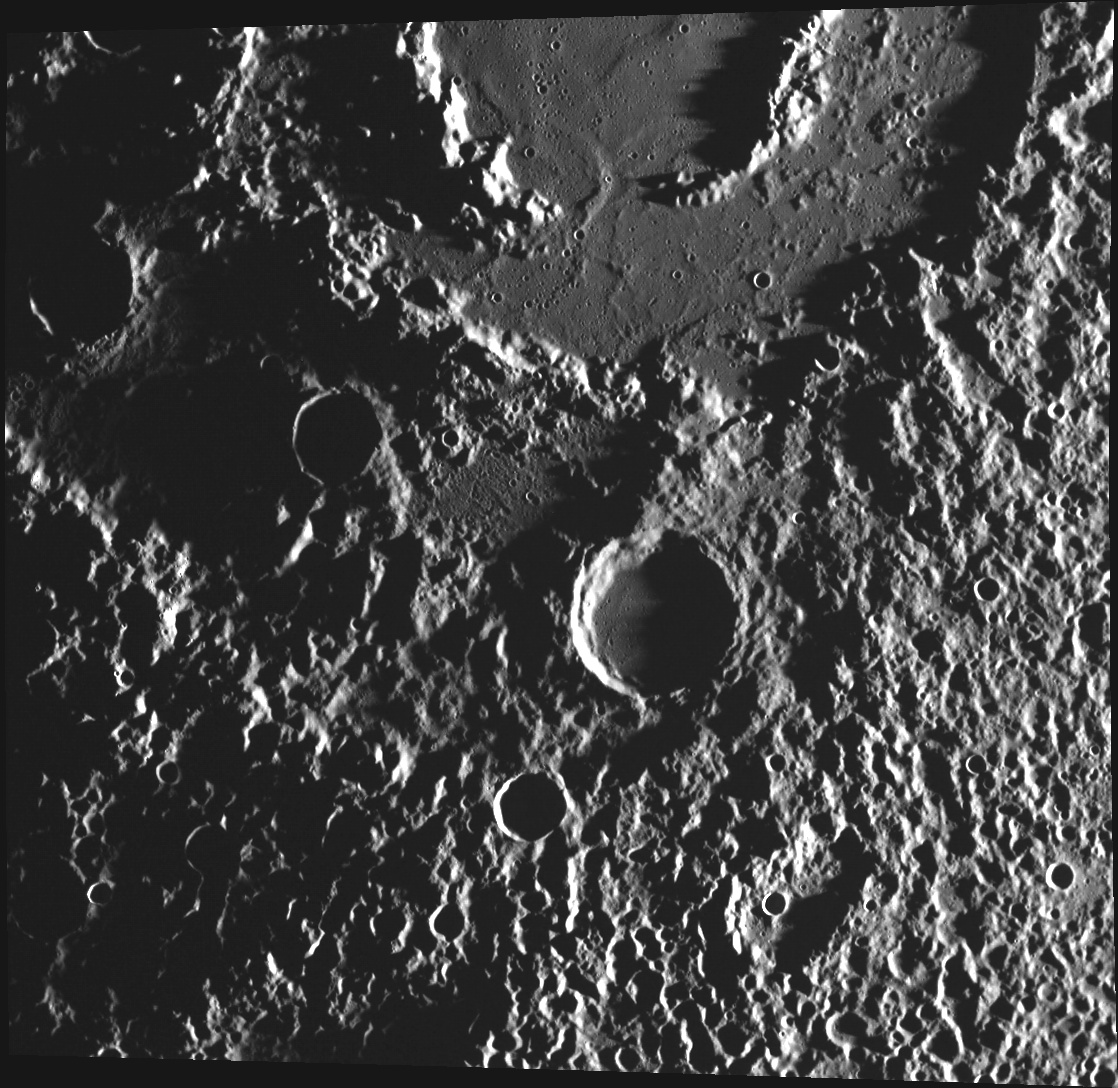

A Visit with Vivaldi

This image, taken with the Wide Angle Camera (WAC), shows the southern portion of Vivaldi basin and its continuous ejecta blanket. Named for the Italian Baroque composer Antonio Lucia Vivaldi, Vivaldi is a double-ring basin, a structure that can form when a large meteoroid impacts a rocky planet. The smooth floor may be the result of volcanic eruptions that partially flooded the basin some time after impact. The texture of the ejecta blanket is emphasized by the low-angle illumination. The crater chains surrounding Vivaldi were created by material thrown out of the basin target site during impact that then fell back onto the surface.

This image was acquired as part of MDIS’s high-incidence-angle base map. The high-incidence-angle base map is a major mapping activity in MESSENGER’s extended mission and complements the surface morphology base map of MESSENGER’s primary mission that was acquired under generally more moderate incidence angles. High incidence angles, achieved when the Sun is near the horizon, result in long shadows that accentuate the small-scale topography of geologic features. The high-incidence-angle base map is being acquired with an average resolution of 200 meters/pixel.

Date acquired: August 26, 2012
Image Mission Elapsed Time (MET): 254483850
Image ID: 2463409
Instrument: Wide Angle Camera (WAC) of the Mercury Dual Imaging System (MDIS)
WAC filter: 7 (748 nanometers)
Center Latitude: 10.42°
Center Longitude: 273.5° E
Resolution: 256 meters/pixel
Scale: Vivaldi basin is about 213 km (132 mi) across.
Incidence Angle: 86.9°
Emission Angle: 18.3°
Phase Angle: 105.2°

The MESSENGER spacecraft is the first ever to orbit the planet Mercury, and the spacecraft’s seven scientific instruments and radio science investigation are unraveling the history and evolution of the Solar System’s innermost planet. Visit the Why Mercury? section of this website to learn more about the key science questions that the MESSENGER mission is addressing. During the one-year primary mission, MDIS acquired 88,746 images and extensive other data sets. MESSENGER is now in a year-long extended mission, during which plans call for the acquisition of more than 80,000 additional images to support MESSENGER’s science goals.

These images are from MESSENGER, a NASA Discovery mission to conduct the first orbital study of the innermost planet, Mercury. For information regarding the use of images, see the MESSENGER image use policy.

Credit: NASA/Johns Hopkins University Applied Physics Laboratory/Carnegie Institution of Washington